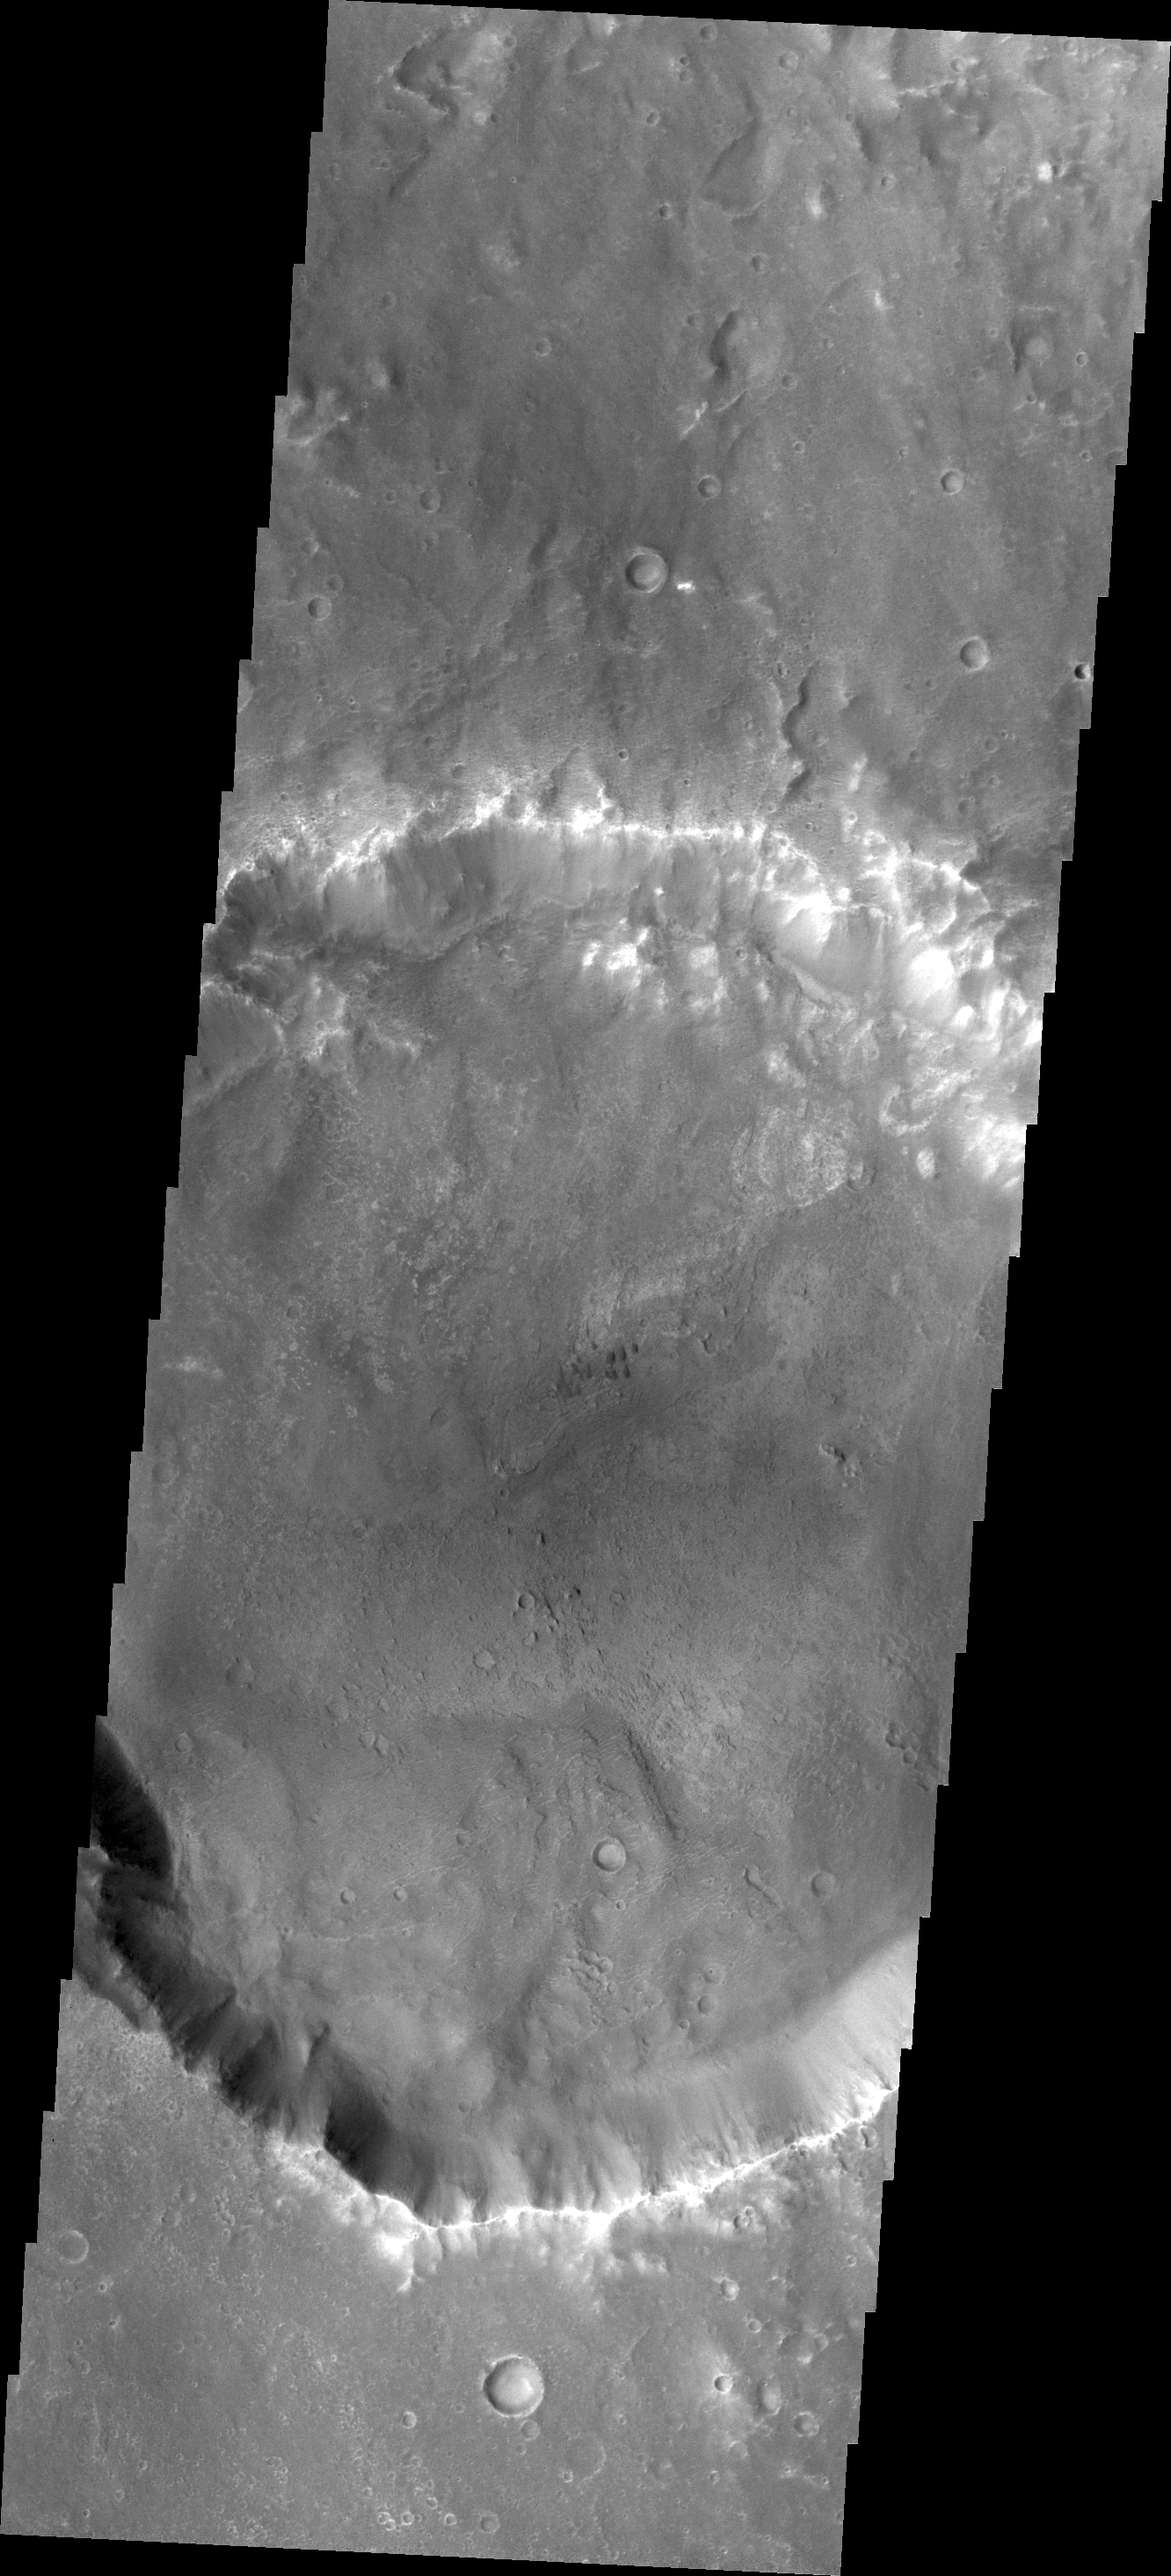

Small Dunes

As the wind is the only active geologic process on Mars today, sand and dust continue to be moved around the surface. Most craters host a sand dune or two, like this unnamed crater in Tyrrhena Terra.

Credit: NASA/JPL/ASU